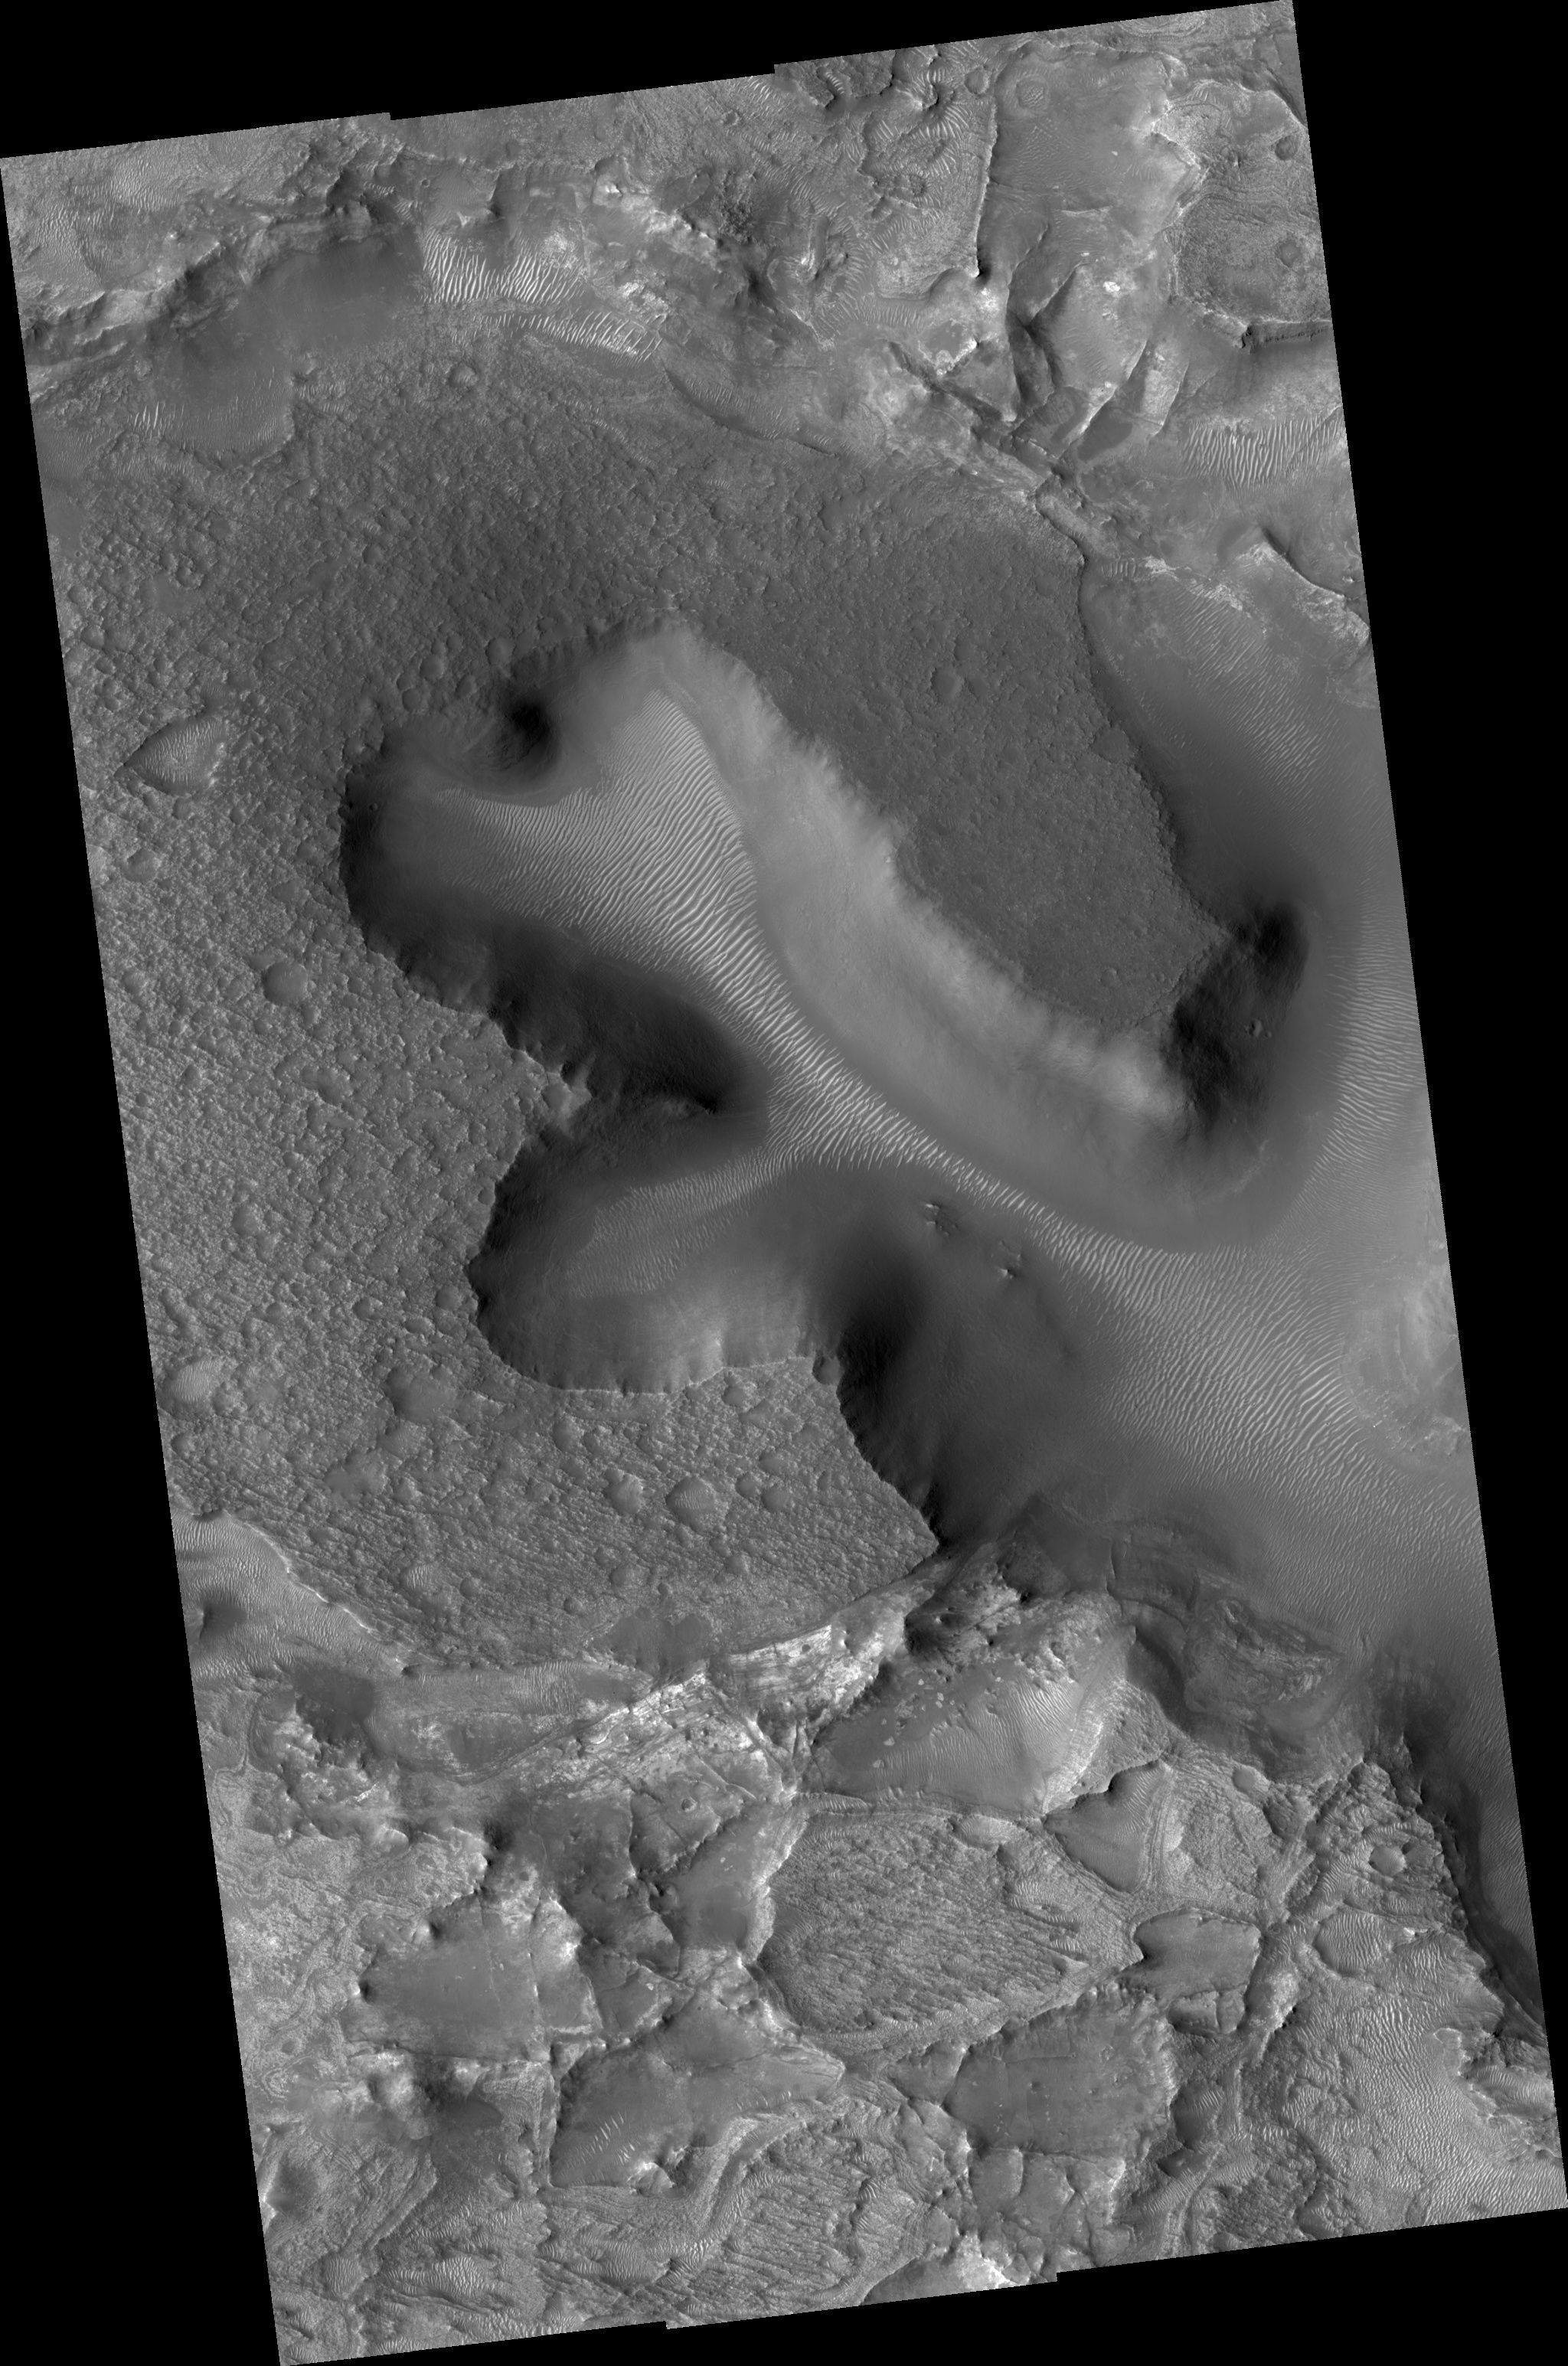

Exhumed Layers Near the Nili Fossae

Figure 1

The HiRISE sub-image (figure 1) shows (near center) densely fractured light-toned rock in the vicinity of the Nili Fossae.

The light-toned material is finely layered; these layers can be seen in cross-section along a scarp face at the bottom of the image.

At full resolution, the light-toned layered materials resemble those seen in other HiRISE images of Nili Fossae and its surroundings, some of which have been identified on the basis of their infrared spectra by Observatoire pour la Mineralogie, l’Eau, les Glaces et l’Activité (OMEGA) and the Compact Reconnaissance Imaging Spectrometer for Mars (CRISM) as containing phyllosilicates (clays), which require the presence of water to form. These layers likely formed very early in Martian history, but must have been rapidly buried due to the lack of overprinting impact craters.

Presently, the light-toned materials are being exhumed as the overlying material is eroded away by wind.

In this image, the light-toned layers are overlain by a darker, densely pitted, rubbly layer (top of image). The areal extent of this darker layer, which has no apparent internal layering, can be seen in the full image. The dark layer may represent lava flows, possibly extruded from the Nili Fossae fissures or from the Syrtis Major volcano, 1000 kilometers (~620 miles) to the southwest.

In the full image, the large valleys cutting into the dark material and its underlying layers may have formed by groundwater seepage and erosion, or by tectonic processes related to the opening of the Nili Fossae fissure system, to which the valleys connect just southeast of this image.

South of the large area capped by dark material is a complex terrain of irregularly shaped pits and mesas, some of which are also capped by dark, pitted rock. The lighter, layered, densely fractured material is well exposed here. The pits are filled with relatively dark-toned, fine-grained material, and lighter wind-blown ripples are also present in some cases. Large boulder-sized fragments of light-toned rock are also visible in some pits, especially near the eroding scarp face highlighted in the sub-image above.

Observation Geometry
Image PSP_002176_2025 was taken by the High Resolution Imaging Science Experiment (HiRISE) camera onboard the Mars Reconnaissance Orbiter spacecraft on 13-Jan-2007. The complete image is centered at 22.2 degrees latitude, 77.1 degrees East longitude. The range to the target site was 282.5 km (176.5 miles). At this distance the image scale ranges from 28.3 cm/pixel (with 1 x 1 binning) to 56.5 cm/pixel (with 2 x 2 binning). The image shown here has been map-projected to 25 cm/pixel and north is up. The image was taken at a local Mars time of 03:33 PM and the scene is illuminated from the west with a solar incidence angle of 54 degrees, thus the sun was about 36 degrees above the horizon. At a solar longitude of 165.8 degrees, the season on Mars is Northern Summer.

NASA’s Jet Propulsion Laboratory, a division of the California Institute of Technology in Pasadena, manages the Mars Reconnaissance Orbiter for NASA’s Science Mission Directorate, Washington. Lockheed Martin Space Systems, Denver, is the prime contractor for the project and built the spacecraft. The High Resolution Imaging Science Experiment is operated by the University of Arizona, Tucson, and the instrument was built by Ball Aerospace and Technology Corp., Boulder, Colo.

Credit: NASA/JPL/Univ. of Arizona